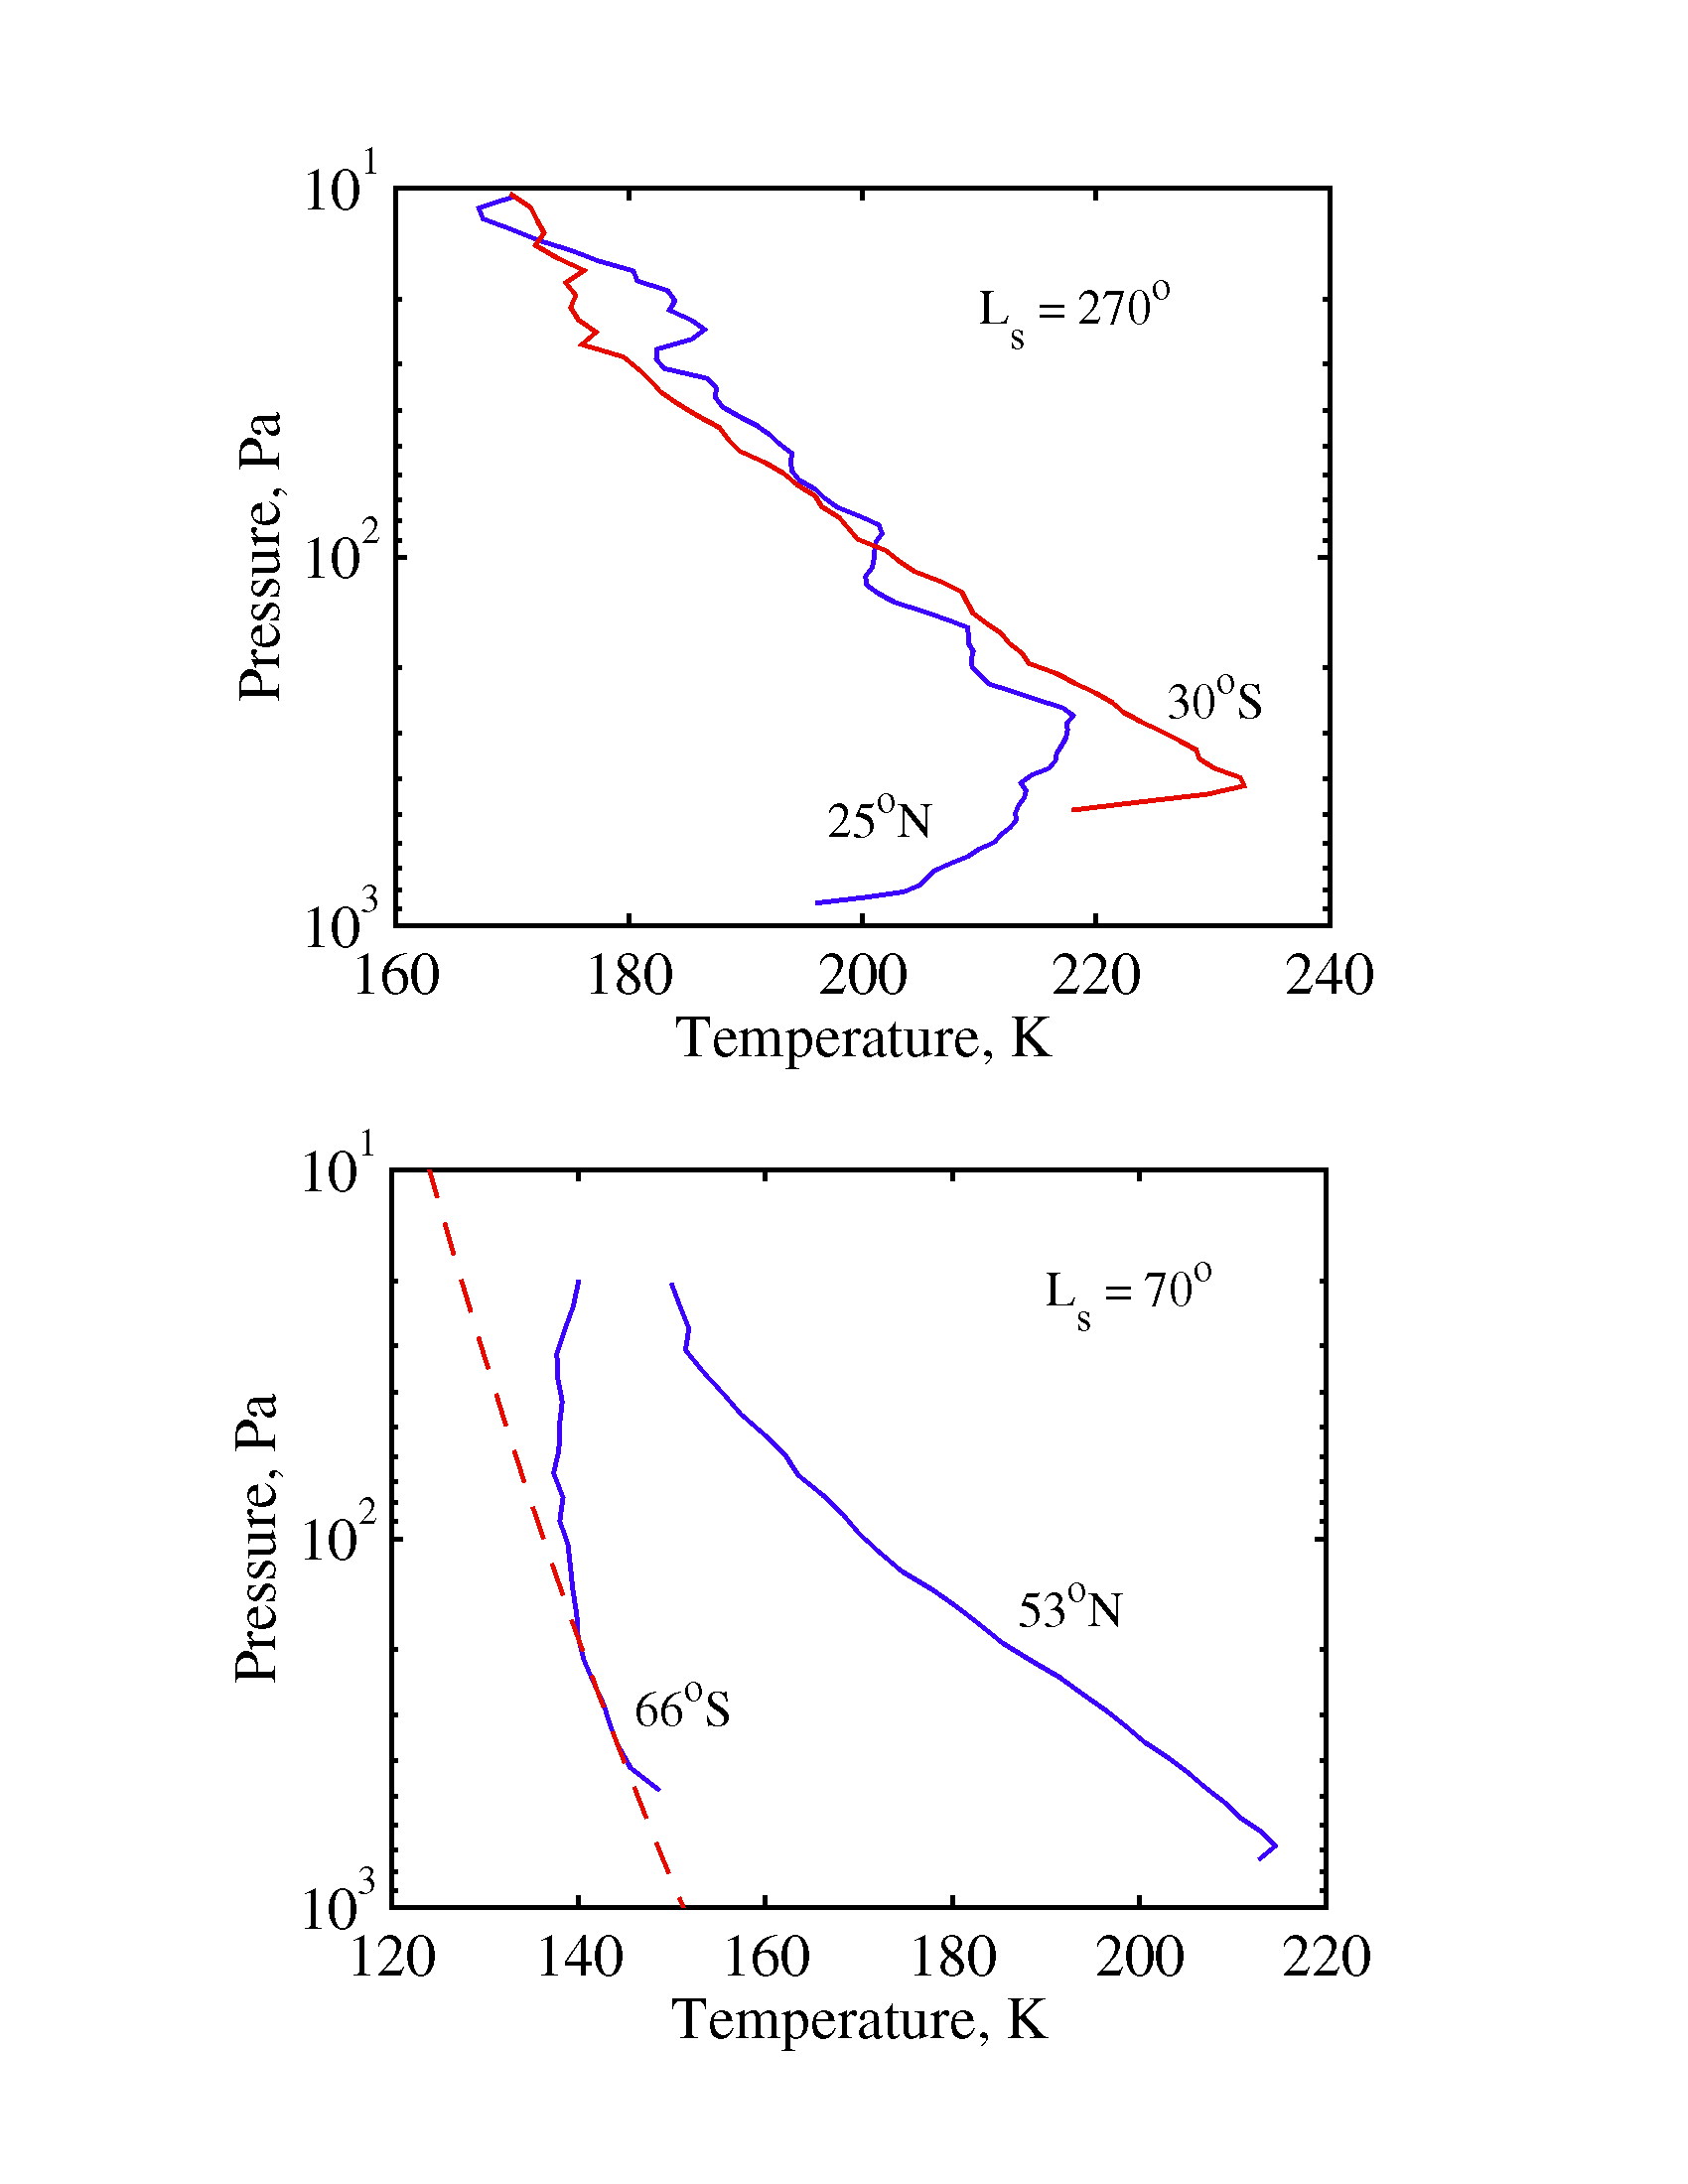

Radio-Occultation Profiles (RS)

Vertical temperature and pressure structure observed in the northern and southern hemispheres. Upper panel for Ls = 270 (northern winter); lower panel for Ls=70 (southern winter), dashed line is freezing line for CO2 ice.

Credit: NASA/JPL/Stanford University